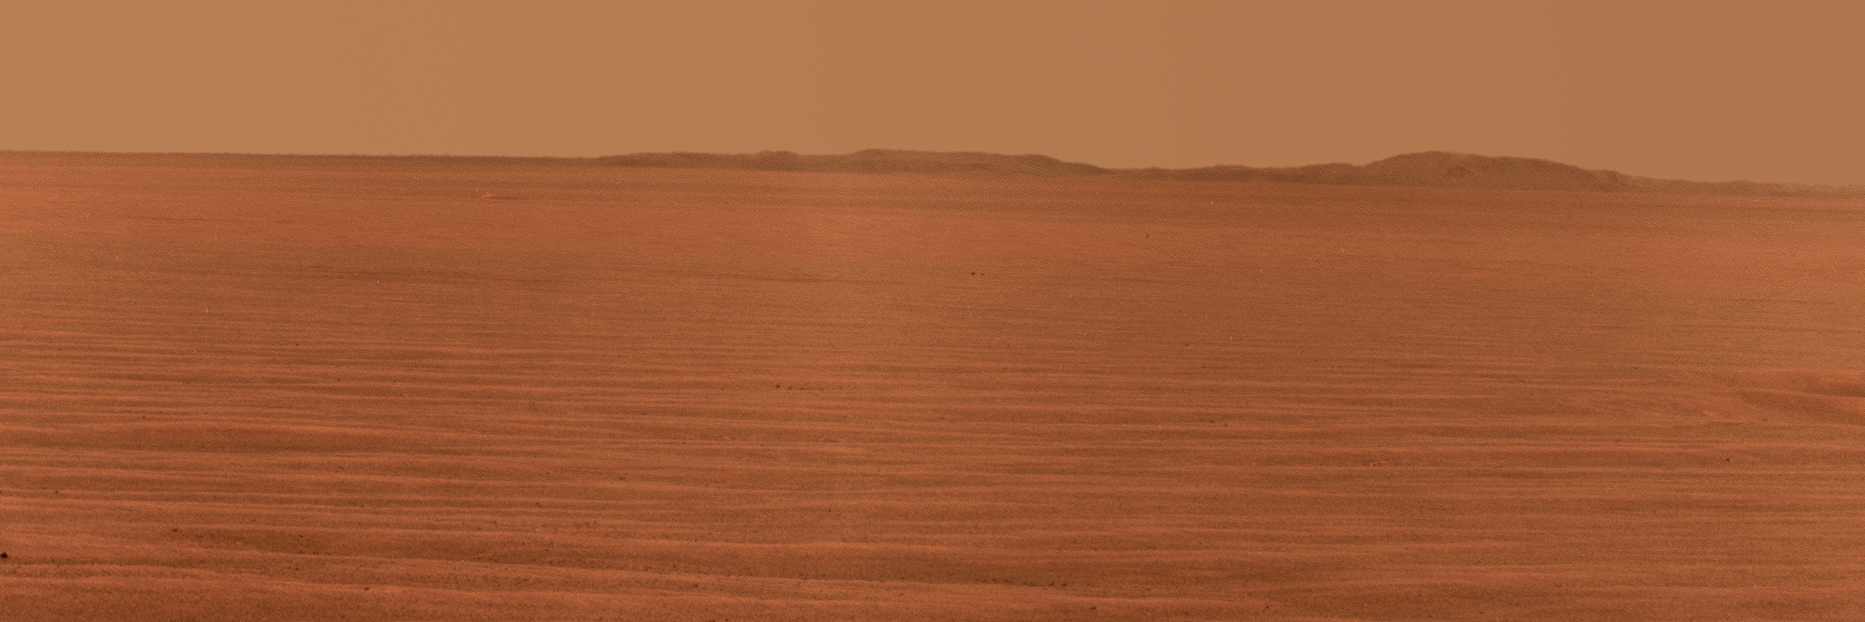

East Rim of Endeavour Crater in Opportunity’s View, Sol 2407

NASA’s Mars Exploration Rover Opportunity used its panoramic camera to record this eastward horizon view on the 2,407th Martian day, or sol, of the rover’s work on Mars (Oct. 31, 2010).

A portion of Endeavour Crater’s eastern rim, nearly 30 kilometers (19 miles) in the distance, is visible over the Meridiani plain. Endeavour is about 22 kilometers (14 miles) in diameter. The rover team chose Endeavour Crater as a long-term destination for Opportunity in mid-2008, after the rover had investigated the much-smaller Victoria Crater for two years. The rover is headed for a portion of Endeavour’s western rim not visible in this image.

This view is presented in approximately true color by combining exposures taken through three filters of the panoramic camera (Pancam) admitting wavelengths of 752 nanometers, 535 nanometers and 432 nanometers.

Opportunity completed its three-month prime mission in April 2004 and has continued working in mission extensions since then.

Credit: NASA/JPL-Caltech/Cornell University